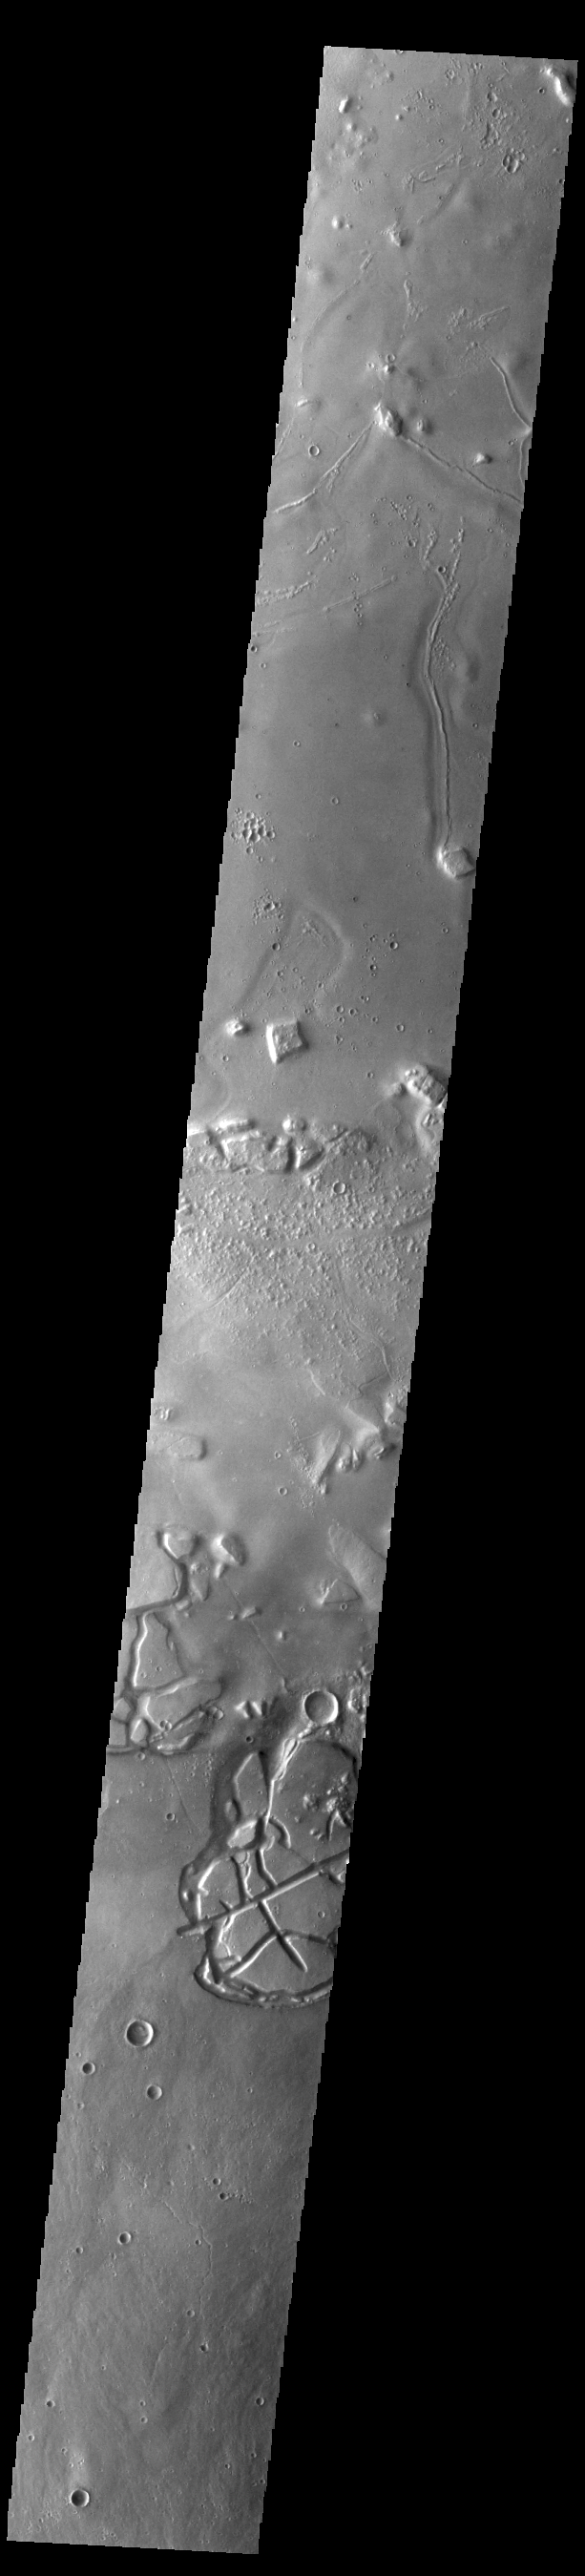

Galaxias Chaos

Galaxias Chaos is located on the northern border of the Elyisum volcanic complex. Chaos terrain is typified by regions of blocky, often steep sided, mesas interspersed with deep valleys. With time and erosion the valleys widen and the mesas become smaller. It has been proposed that a catastrophic outflow of subsurface water creates chaos terrain. Heating related to near by volcanic activity was the likely trigger of the water outflow.

Credit: NASA/JPL-Caltech/ASU